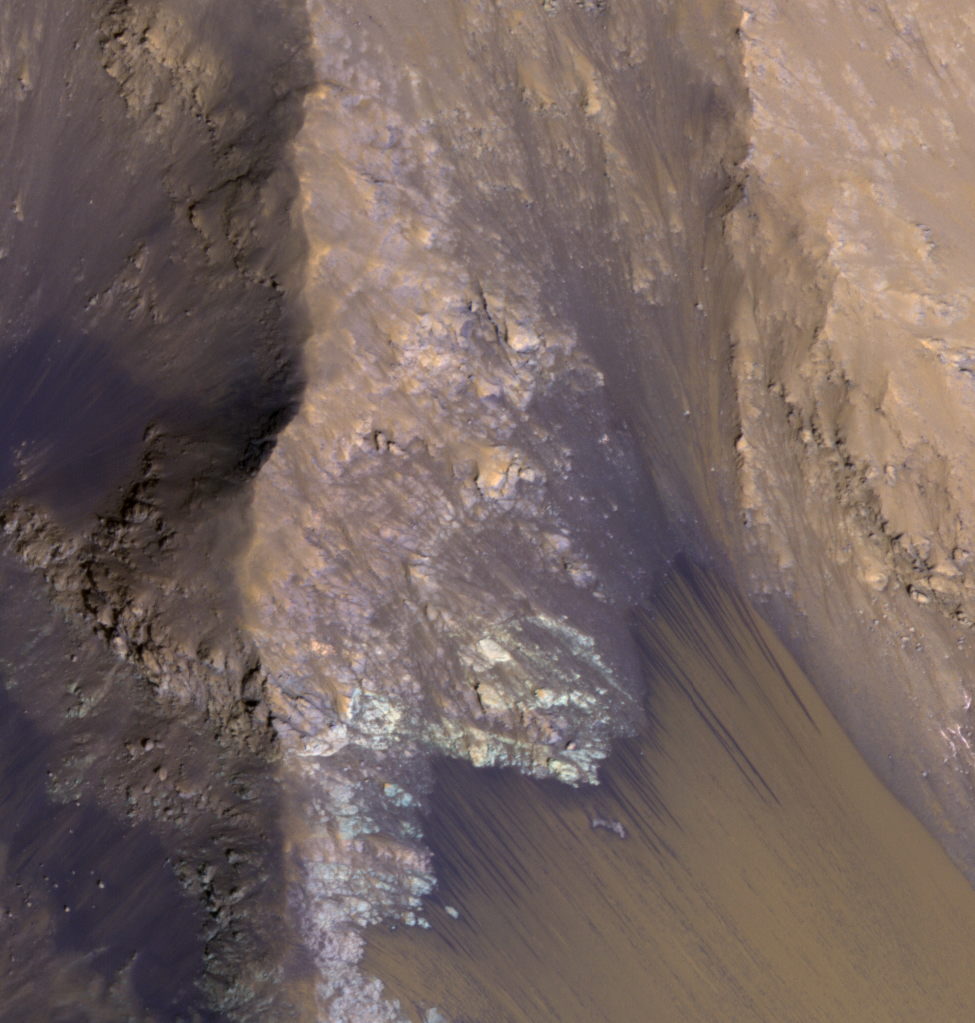

For Anniversary of Orbiter’s Launch: Seasonal Flows in Mars’ Valles Marineris

Among the many discoveries by NASA’s Mars Reconnaissance Orbiter since the mission was launched on Aug. 12, 2005, are seasonal flows on some steep slopes. These flows have a set of characteristics consistent with shallow seeps of salty water.

This July 21, 2015, image from the orbiter’s High Resolution Imaging Science Experiment (HiRISE) camera shows examples of these flows on a slope within Coprates Chasma, which is part of the grandest canyon system on Mars, Valles Marineris. The image covers an area of ground one-third of a mile (536 meters) wide.

These flows are called recurring slope lineae because they fade and disappear during cold seasons and reappear in warm seasons, repeating this pattern every Martian year. The flows seen in this image are on a north-facing slope, so they are active in northern-hemisphere spring. The flows emanate from the relatively bright bedrock and flow onto sandy fans, where they are remarkably straight, following linear channels. Valles Marineris contains more of these flows than everywhere else on Mars combined. At any season, some are active, though on different slope aspects at different seasons.

Future human explorers (and settlers?) will need water to drink, grow food, produce oxygen to breath, and make rocket fuel. Bringing all of that water from Earth would be extremely expensive, so using water on Mars is essential. Although there is plenty of water ice at high latitudes, surviving the cold winters would be difficult. An equatorial source of water would be preferable, so Valles Marineris may be the best destination. However, the chemistry of this water must be understood before betting any lives on it.

For more information about recurring slope lineae, see http://www.jpl.nasa.gov/news/news.php?feature=3981 and http://www.uahirise.org/sim/2013-12-10/.

The location of the site in this image is 12.9 degrees south latitude, 295.4 degrees east latitude. The image is an excerpt from HiRISE observation ESP_042228_1670. Other image products from this observation are available at http://hirise.lpl.arizona.edu/ESP_042228_1670.

HiRISE is one of six instruments on the Mars Reconnaissance Orbiter. The University of Arizona, Tucson, operates HiRISE, which was built by Ball Aerospace & Technologies Corp., Boulder, Colorado. NASA’s Jet Propulsion Laboratory, a division of the California Institute of Technology in Pasadena, manages the Mars Reconnaissance Orbiter Project for NASA’s Science Mission Directorate, Washington. Lockheed Martin Space Systems, Denver, built the orbiter and collaborates with JPL to operate it.

Credit: NASA/JPL-Caltech/Univ. of Arizona